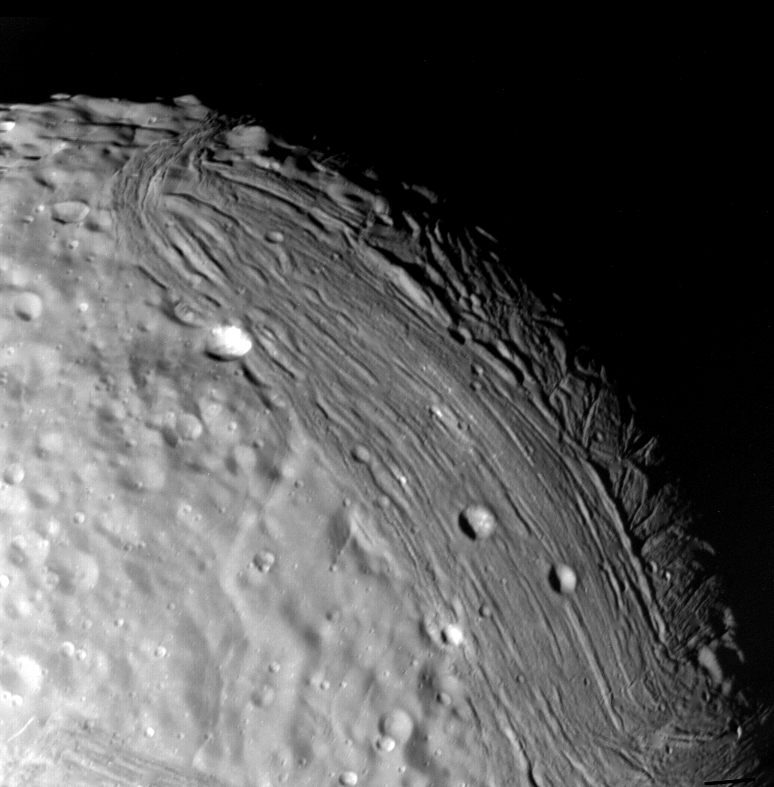

Miranda’s Geologic History (Variety of Terrain)

Miranda reveals a complex geologic history in this view, acquired by Voyager 2 on Jan. 24, 1986, around its close approach to the Uranian moon. At least three terrain types of different age and geologic style are evident at this resolution of about 700 meters (2,300 feet). Visible in this clear-filter, narrow-angle image are, from left: (1) an apparently ancient, cratered terrain consisting of rolling, subdued hills and degraded medium-sized craters (2) a grooved terrain with linear valleys and ridges developed at the expense of, or replacing, the first terrain type: and (3) a complex terrain seen along the terminator, in which intersecting curvilinear ridges and troughs are abruptly truncated by the linear, grooved terrain. Voyager scientists believe this third terrain type is intermediate in age between the first two. The Voyager project is managed for NASA by the Jet Propulsion Laboratory.

Credit: NASA/JPL